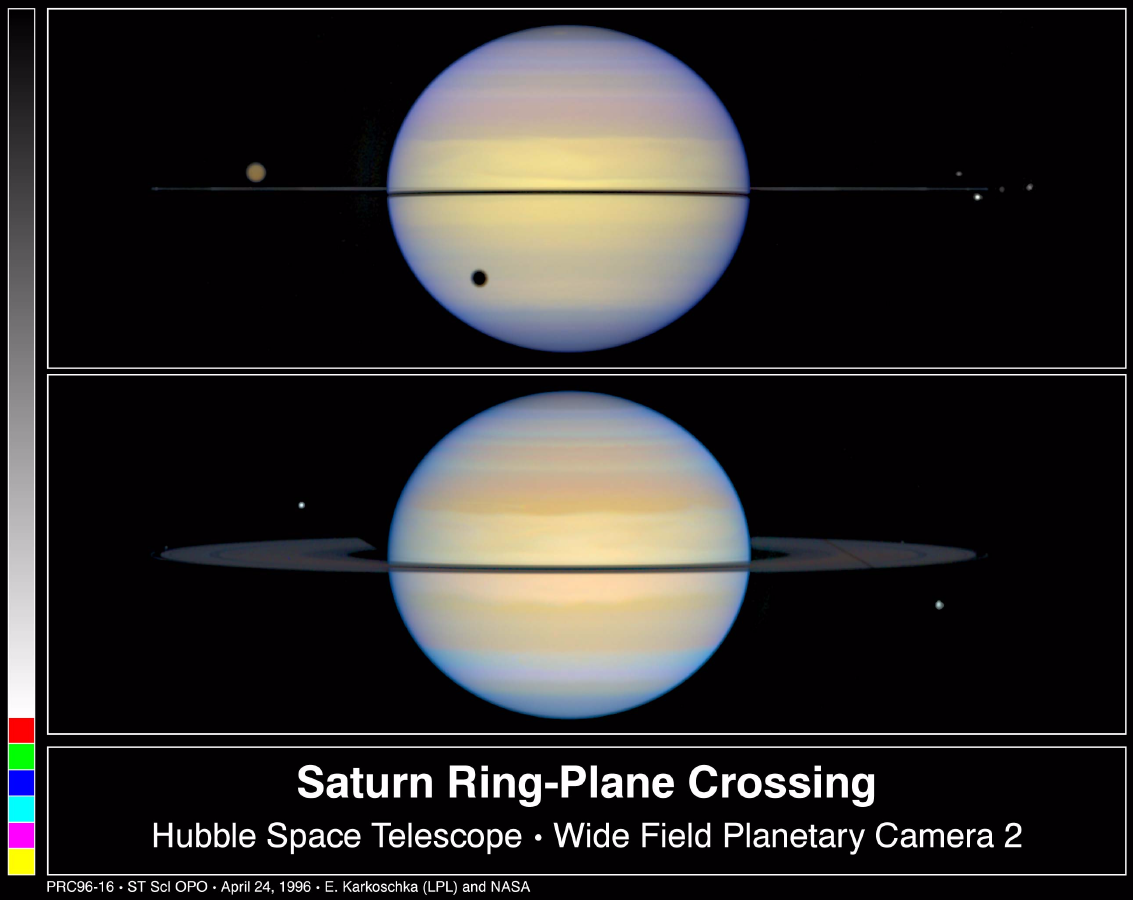

Edge-on View of Saturn’s Rings

TOP – This is a NASA Hubble Space Telescope snapshot of Saturn with its rings barely visible. Normally, astronomers see Saturn with its rings tilted. Earth was almost in the plane of Saturn’s rings, thus the rings appear edge-on.

In this view, Saturn’s largest moon, Titan, is casting a shadow on Saturn. Titan’s atmosphere is a dark brown haze. The other moons appear white because of their bright, icy surfaces. Four moons – from left to right, Mimas, Tethys, Janus, and Enceladus – are clustered around the edge of Saturn’s rings on the right. Two other moons appear in front of the ring plane. Prometheus is on the right edge; Pandora, on the left. The rings also are casting a shadow on Saturn because the Sun was above the ring plane.

BOTTOM – This photograph shows Saturn with its rings slightly tilted. The moon called Dione, on the lower right, is casting a long, thin shadow across the whole ring system due to the setting Sun on the ring plane. The moon on the upper left of Saturn is Tethys.

Astronomers also are studying the unusual appearance of Saturn’s rings. The bottom image displays a faint, narrow ring, the F-ring just outside the main ring, which normally is invisible from Earth. Close to the edge of Saturn’s disk, the front section of rings seem brighter and more yellow than the back due to the additional lumination by yellowish Saturn.

The color images were assembled from separate exposures taken August 6 (top) and November 17 (bottom), 1995 with the Wide Field Planetary Camera-2.

The Wide Field/Planetary Camera 2 was developed by the Jet Propulsion Laboratory and managed by the Goddard Space Flight Center for NASA’s Office of Space Science.

Credit: NASA/JPL/STScI